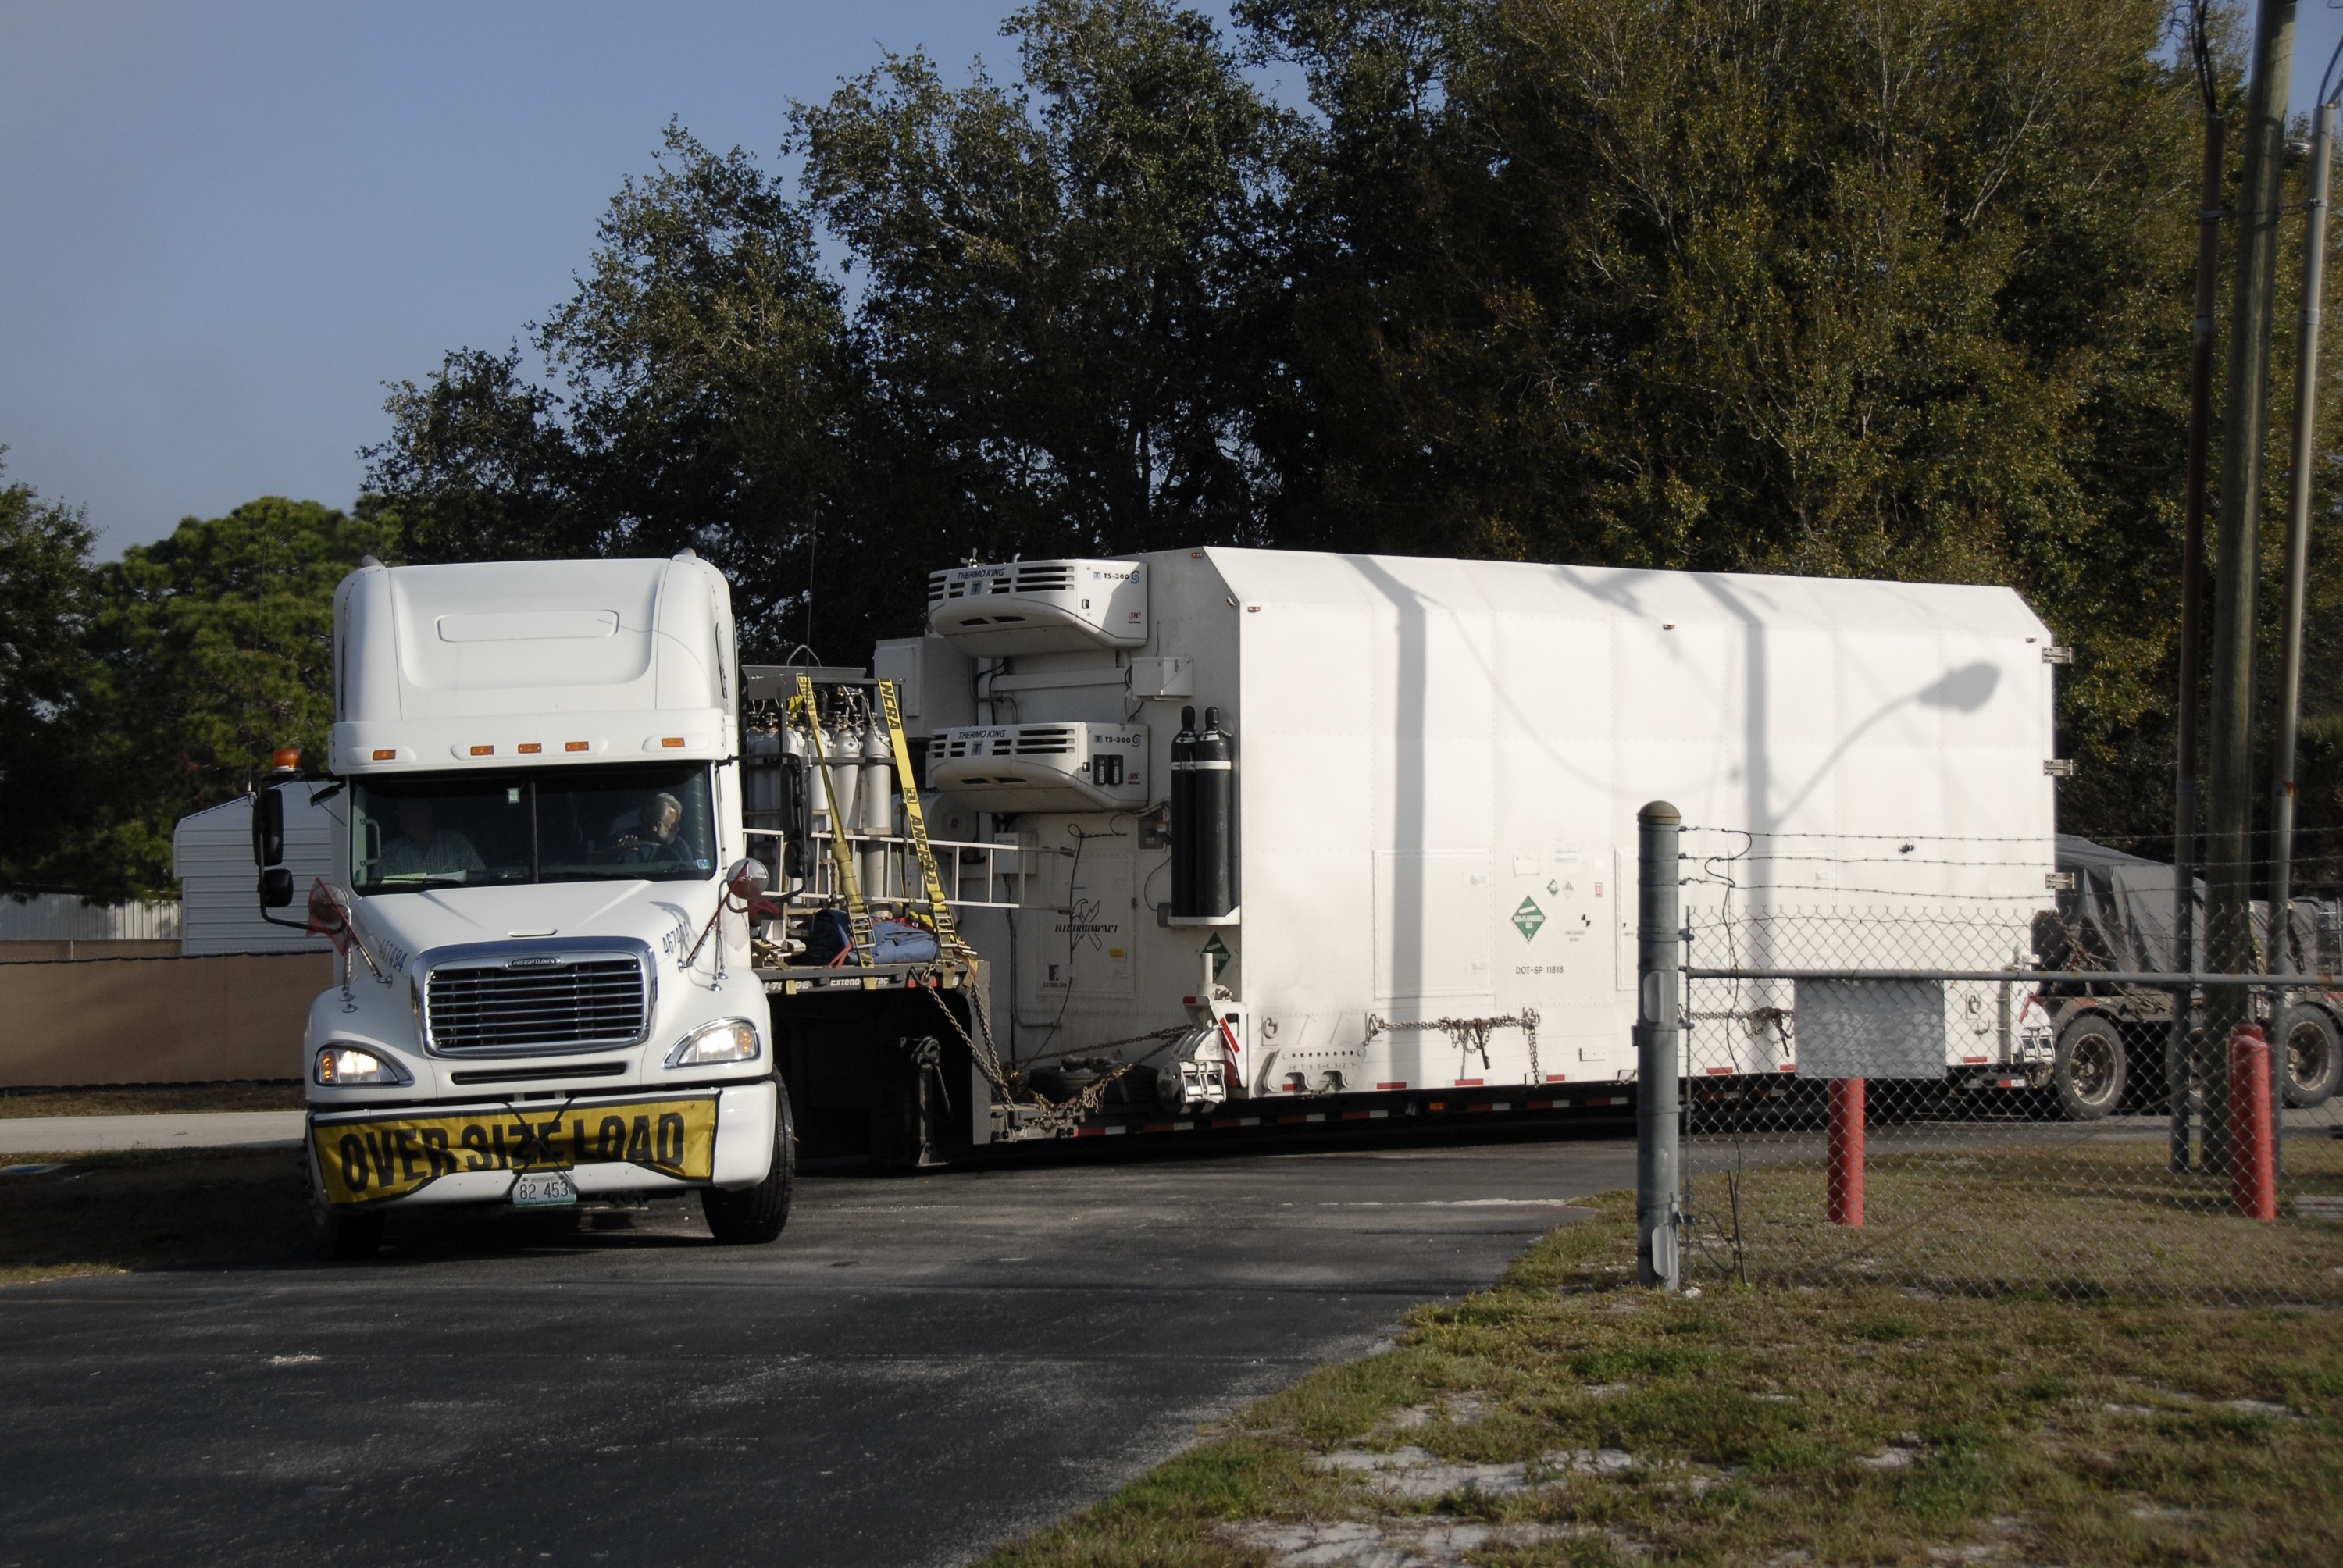

CAPE CANAVERAL, Fla. – A truck with the Kepler spacecraft in tow arrives at Astrotech in Titusville, Fla. A NASA Discovery mission, Kepler is specifically designed to survey our region of the Milky Way galaxy to discover hundreds of Earth-size and smaller planets in or near the habitable zone and determine how many of the billions of stars in our galaxy have such planets. Results from this mission will allow us to place our solar system within the continuum of planetary systems in the Galaxy. The spacecraft will be processed at Astrotech before being carried to its launch pad at Cape Canaveral. .NASA's planet-hunting Kepler mission is scheduled to launch no earlier than March 5, 2009, atop a Delta II rocket.

Credit: NASA/Kim Shiflett